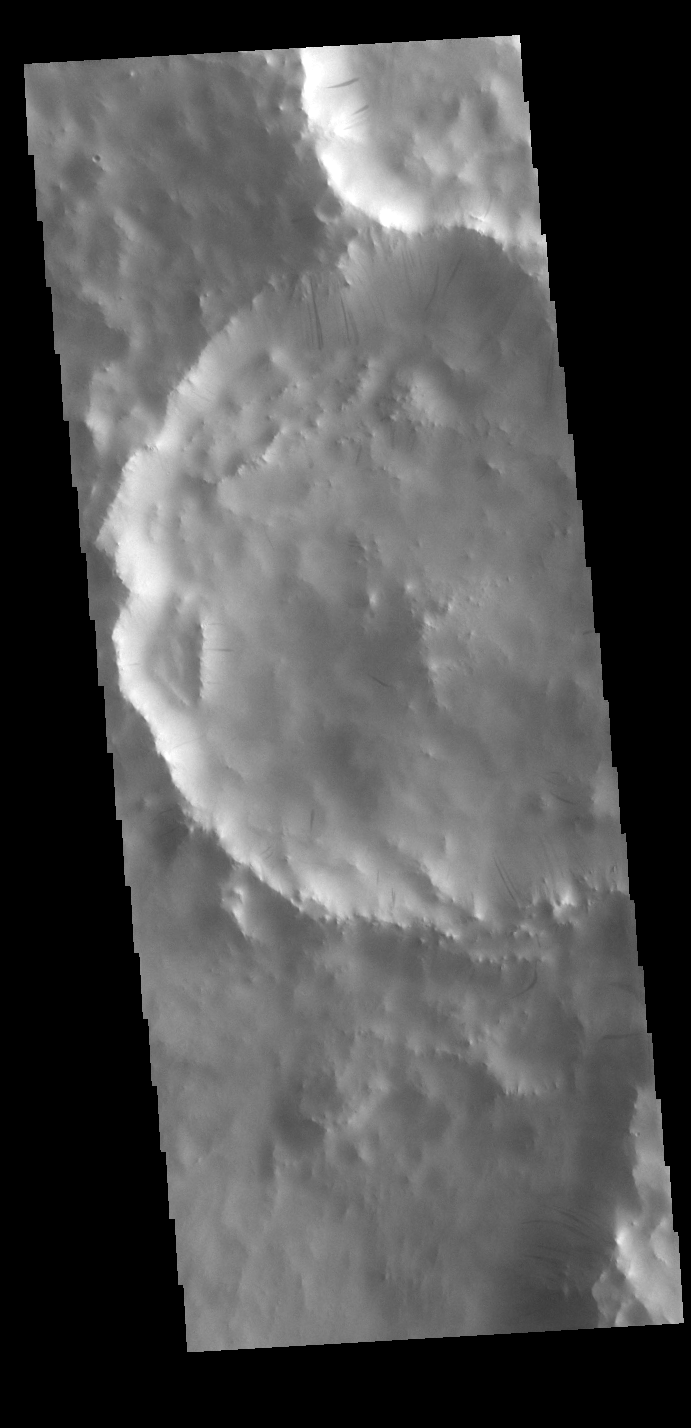

Dark Slope Streaks

This VIS image shows part of two unnamed craters in Terra Sabaea. Numerous dark streaks mark the slopes of the inner rims. There are several suggested mechanisms to form these features. Two of the mechanisms are that the dusty surface has been altered to reveal darker rock beneath from motion of downward moving dust, or the surface is darkening by fluid or other surface staining.

Credit: NASA/JPL-Caltech/ASU